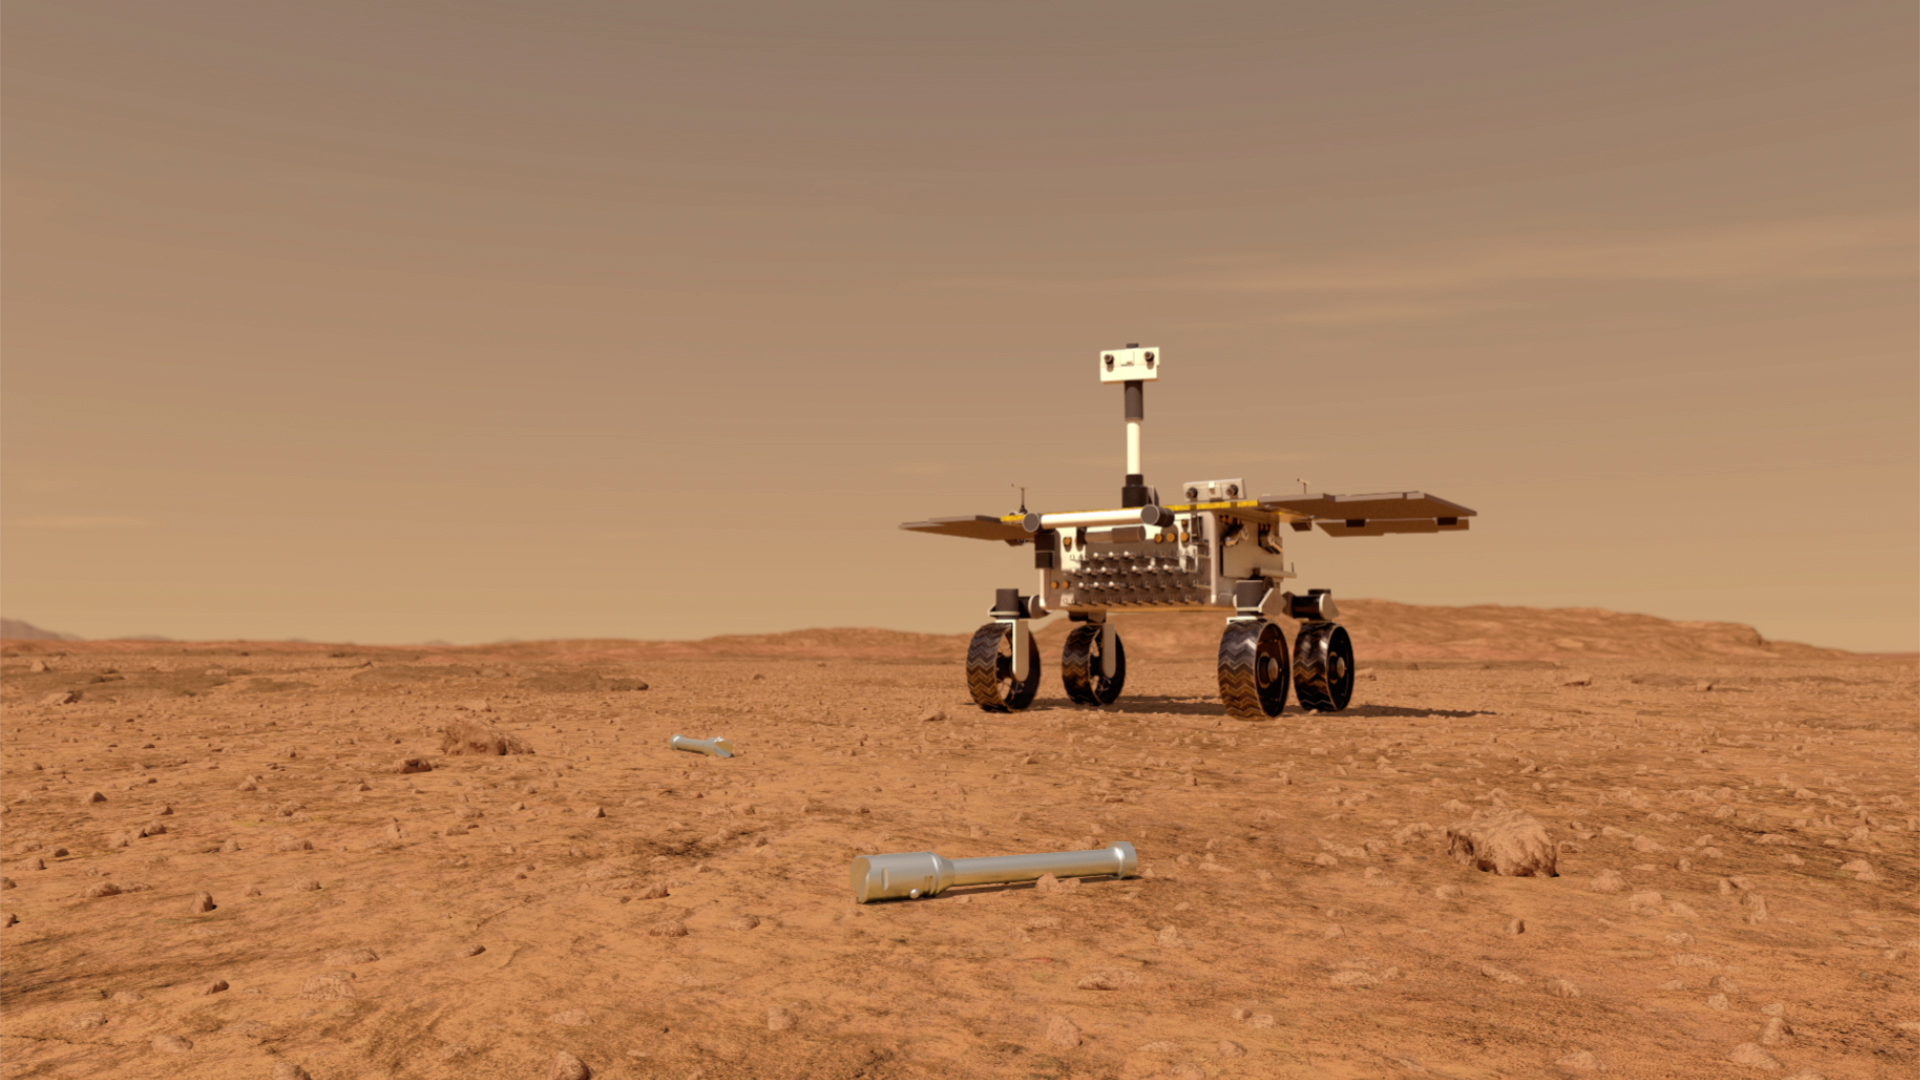

Fetch Rover Approaching Sample Tubes (Artist’s Concept)

This illustration shows a concept of what a rover fetching rock and soil samples on Mars for return to Earth could look like. The sample tube in this image would have been left on the surface by a previous mission, NASA’s Mars 2020 rover.

NASA and the European Space Agency (ESA) are solidifying concepts for a Mars sample return mission to return Mars 2020 samples to Earth for scientific investigation.

NASA will deliver a Mars lander in the vicinity of Jezero Crater, where the Mars 2020 rover will have collected and cached samples. The lander will carry a NASA rocket (the Mars Ascent Vehicle) along with ESA’s Sample Fetch Rover that is roughly the size of NASA’s Opportunity Mars rover. The fetch rover will gather the cached samples and carry them back to the lander for transfer to the ascent vehicle; additional samples could also be delivered directly by Mars 2020. The ascent vehicle will then launch a special container holding the samples into Mars orbit.

ESA will put a spacecraft in orbit around Mars before the ascent vehicle launches. This spacecraft will rendezvous with and capture the orbiting samples before returning them to Earth. NASA will provide the payload module for the orbiter.

Credit: NASA/JPL-Caltech